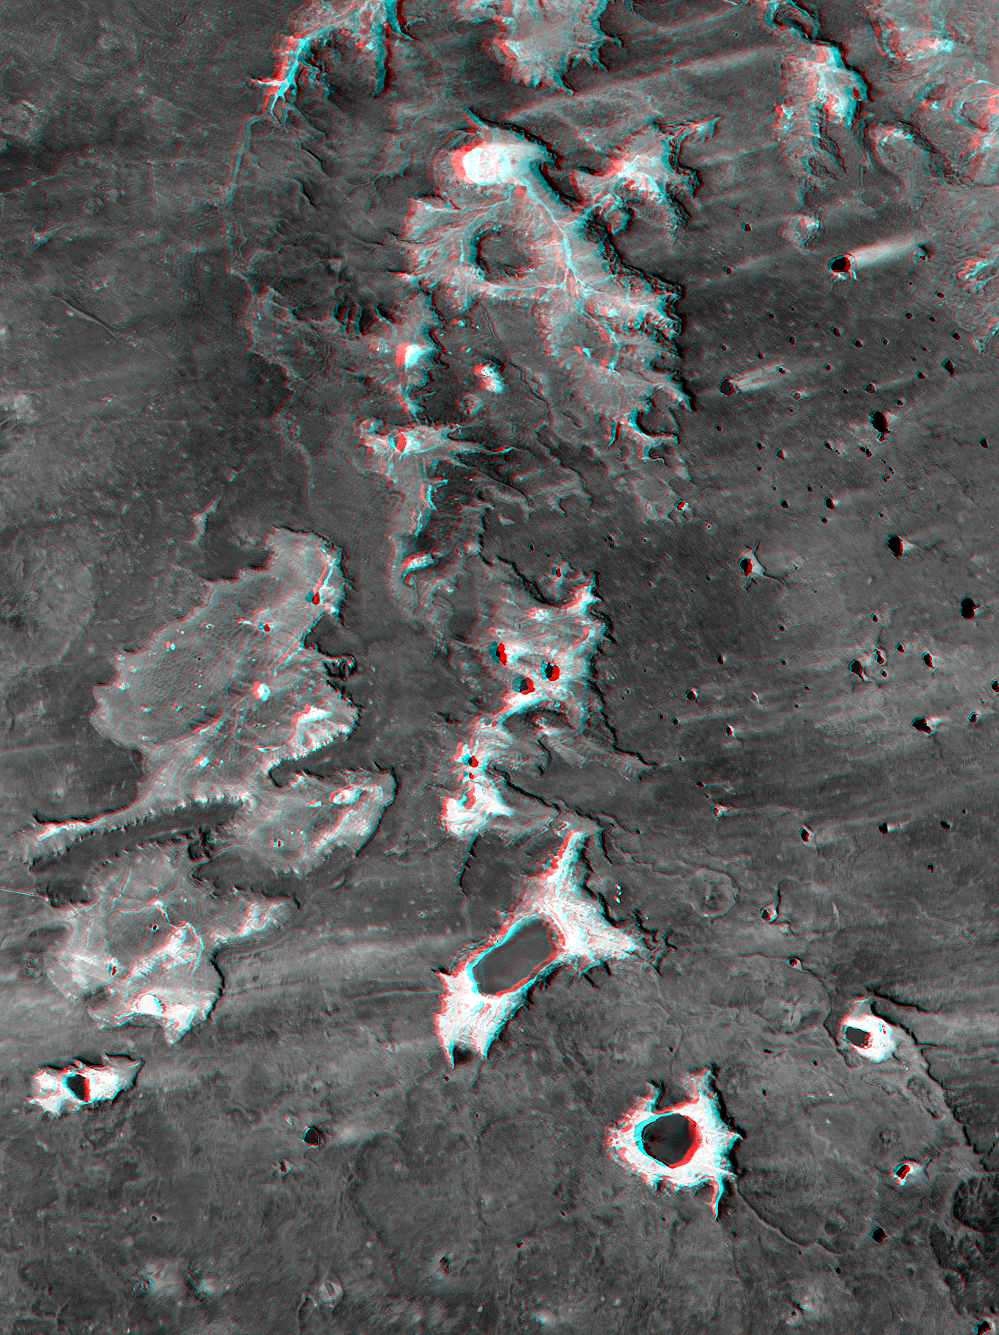

SRTM Anaglyph: Meseta de Somuncura, Patagonia, Argentina (Near Los Menucos)

The Meseta de Somuncura is a semi-arid basalt plateau in northern Patagonia. This view of the northwestern part of the plateau, near Los Menucos, Argentina, shows numerous depressions where the upper basalt layers are missing or collapsed. Collapse occurs above voids in the underlying rock. These voids might have been caused by lava tubes carrying away molten lava from under the cooled and solidified surface of a lava flow. Alternatively, voids might result when ground water dissolves carbonate (limestone) or evaporite (salt) deposits that the lava may be covering.

Many of the depressions have salty lakes. Light wind streaks downwind (eastward) from the lakes show that salt crystals blow off the lake beds during dry times. Some eroded sand and silt debris from the basalt must also blow downwind, but the degree to which wind plays a role in the erosion of the depressions is not clear.

This anaglyph was generated by first draping a Landsat Thematic Mapper image over a topographic map from the Shuttle Radar Topography Mission, then producing the two differing perspectives, one for each eye. When viewed through special glasses, the result is a vertically exaggerated view of the Earth’s surface in its full three dimensions. Anaglyph glasses cover the left eye with a red filter and the right eye with a blue filter.

Landsat satellites have provided visible light and infrared images of the Earth continuously since 1972. SRTM topographic data match the 30-meter (99-foot) spatial resolution of most Landsat images and provide a valuable complement for studying the historic and growing Landsat data archive. The Landsat 7 Thematic Mapper image used here was provided to the SRTM project by the United States Geological Survey, Earth Resources Observation Systems (EROS) Data Center,Sioux Falls, South Dakota.

Elevation data used in this image was acquired by the Shuttle Radar Topography Mission (SRTM) aboard the Space Shuttle Endeavour, launched on February 11, 2000. SRTM used the same radar instrument that comprised the Spaceborne Imaging Radar-C/X-Band Synthetic Aperture Radar (SIR-C/X-SAR) that flew twice on the Space Shuttle Endeavour in 1994. SRTM was designed to collect three-dimensional measurements of the Earth’s surface. To collect the 3-D data, engineers added a 60-meter-long (200-foot) mast, installed additional C-band and X-band antennas, and improved tracking and navigation devices. The mission is a cooperative project between the National Aeronautics and Space Administration (NASA), the National Imagery and Mapping Agency (NIMA) of the U.S. Department of Defense (DoD), and the German and Italian space agencies. It is managed by NASA’s Jet Propulsion Laboratory, Pasadena, CA, for NASA’s Earth Science Enterprise,Washington, DC.

Size: 30 kilometers (19 miles) x 40 kilometers (25 miles)
Location: 41.0 deg. South lat., 67.7 deg. West lon.
Orientation: North toward upper left
Image Data: Landsat band 4 (near infrared)
Date Acquired: February 19, 2000 (SRTM), January 22, 2000 (Landsat)
Image: NASA/JPL/NIMA

Credit: NASA/JPL